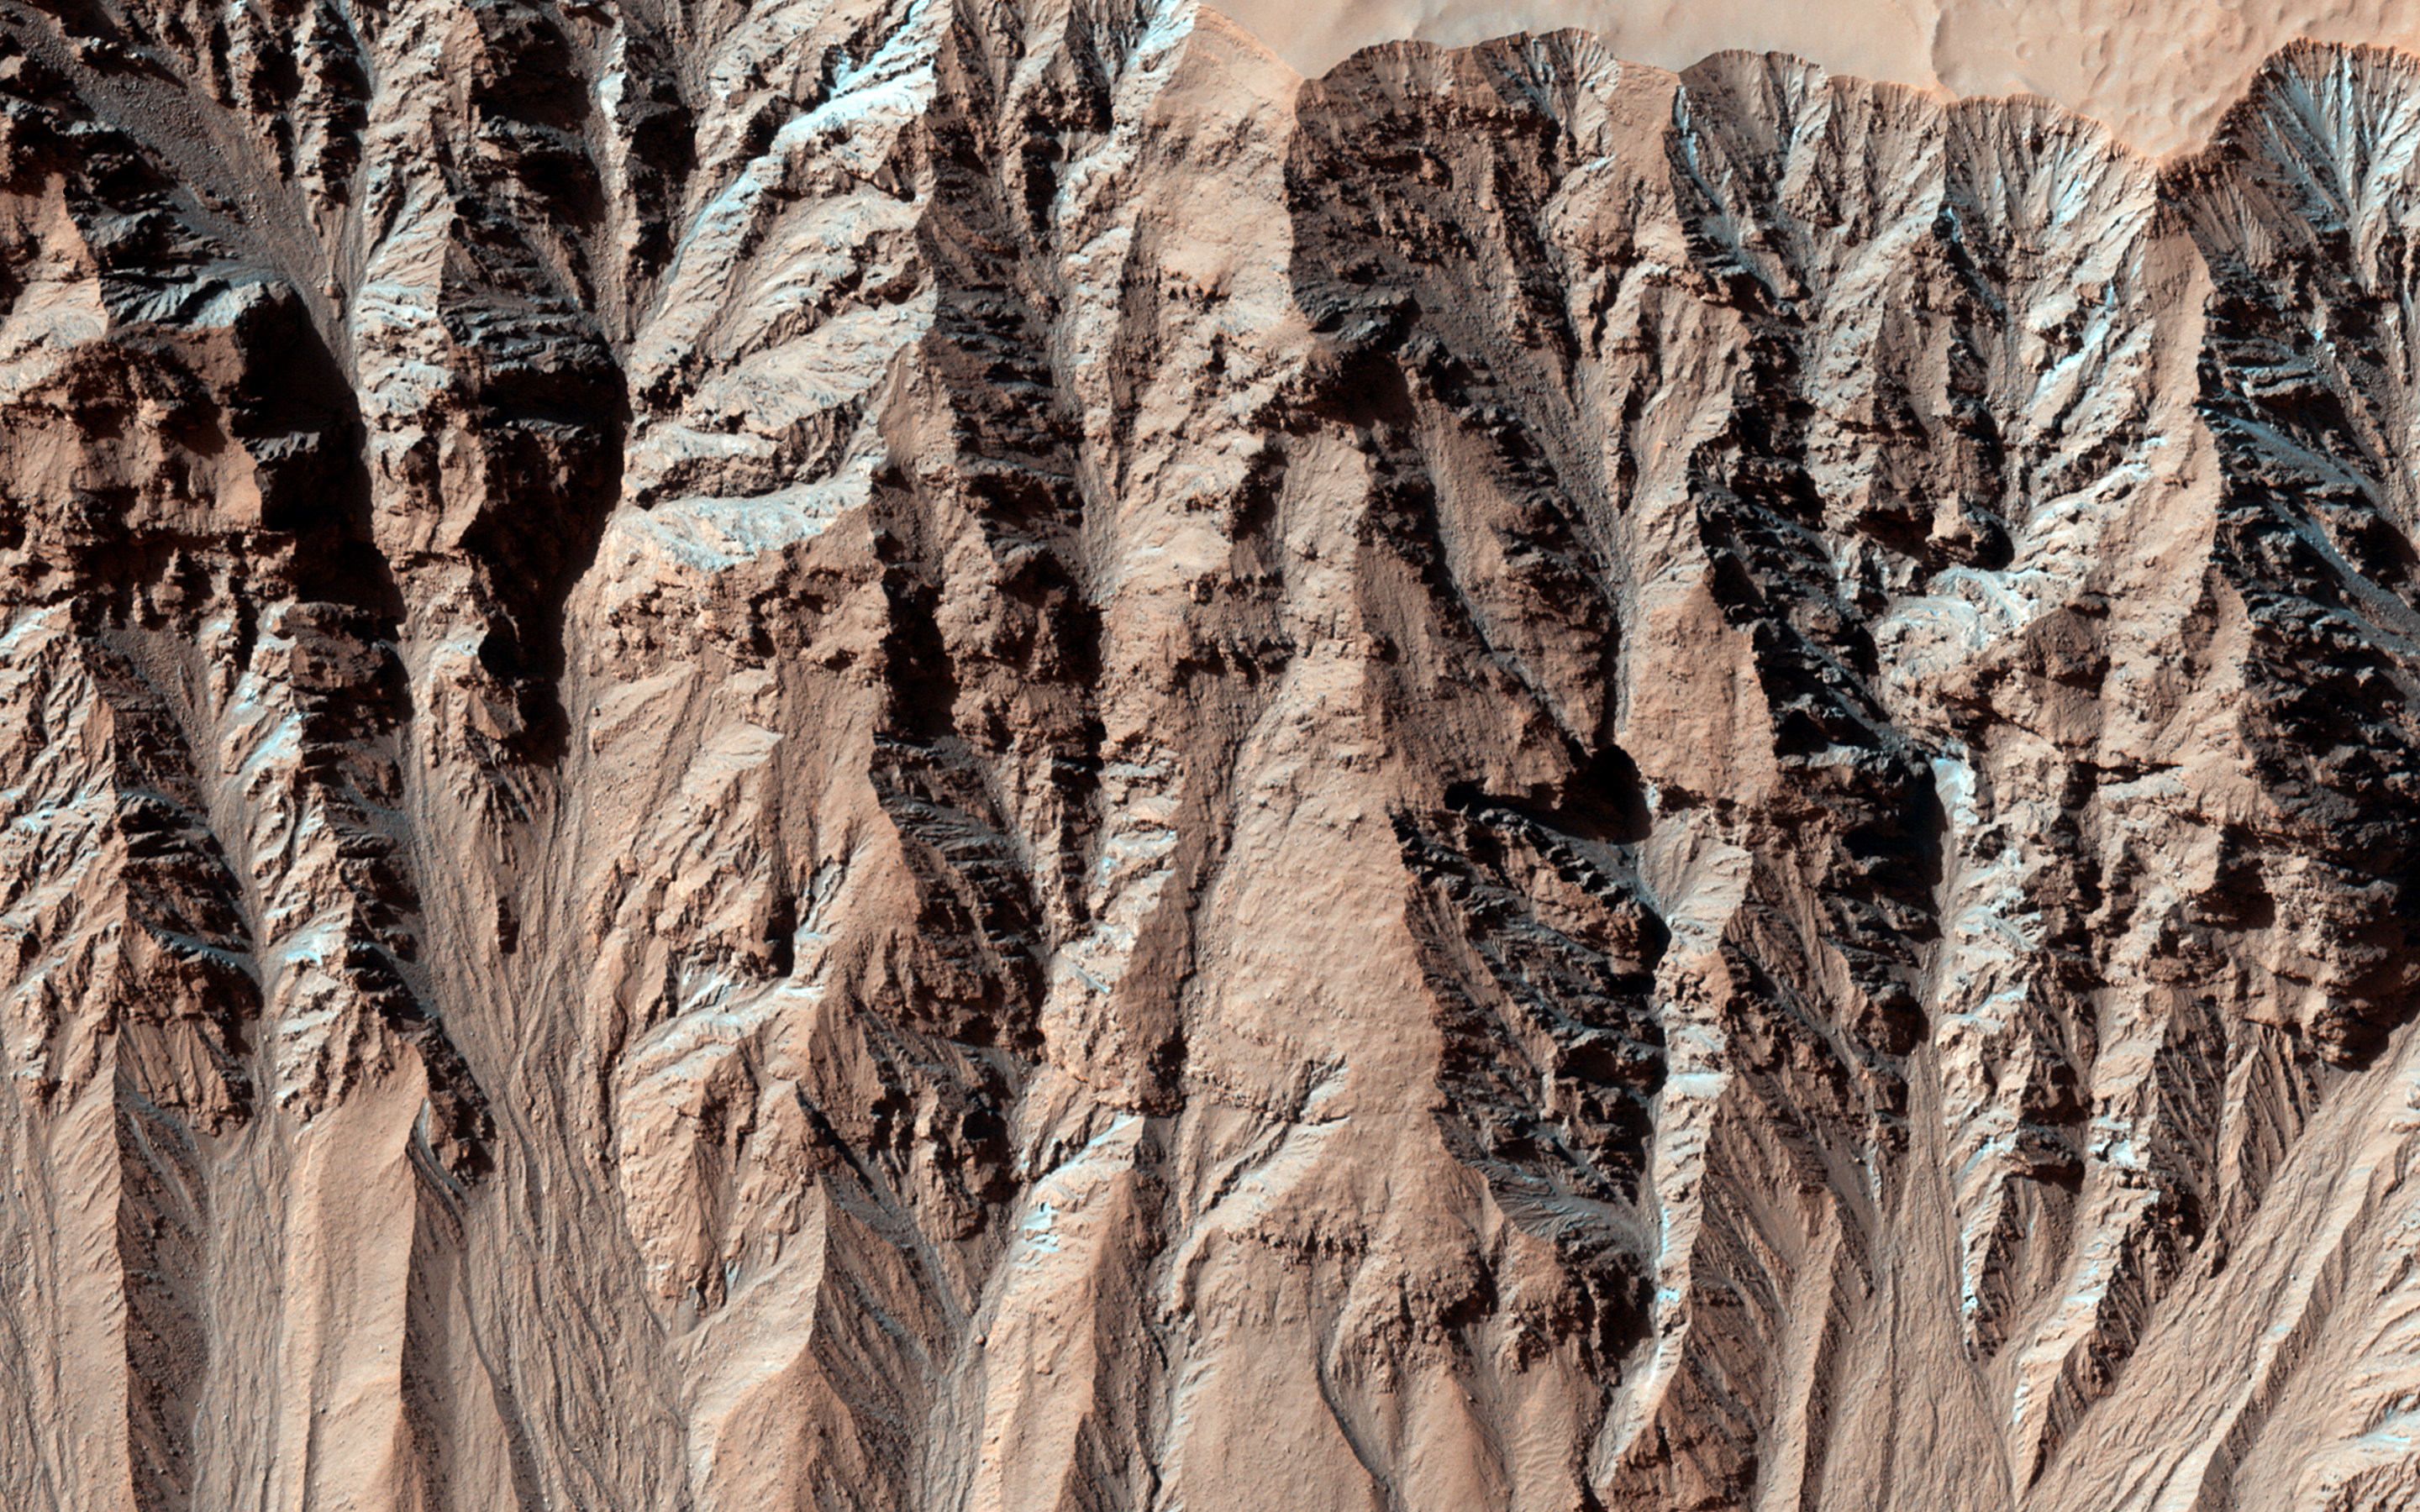

Activity in Martian Gully

This image covers a location that has been imaged several times to look for changes in gullies. A comparison is shown in PIA18400 between the first HiRISE image of the location and one of the more recent views.

A lobate, rubbly flow (noted by the arrows) has been deposited near the mouth of the channel between the time of the two images. Further up the slope, the channel system has been modified by both erosion and deposition. Other images can pin down the timing of this flow more precisely, but it is easier to see the changes between these two because the lighting is similar.

Changes have now been seen in many gullies on Mars, and show that these landforms are evolving rapidly. The timing of the changes is often in winter or early spring, suggesting that they are caused by the carbon dioxide frost that forms in and around most gullies every year.

Each of the cutouts is 150 meters (164 yards) wide, and only shows the bottom of the gully channel. Try looking at the whole gully in both images using HiView — how far up can you find changes?

HiRISE is one of six instruments on NASA’s Mars Reconnaissance Orbiter. The University of Arizona, Tucson, operates HiRISE, which was built by Ball Aerospace & Technologies Corp., Boulder, Colo. NASA’s Jet Propulsion Laboratory, a division of the California Institute of Technology in Pasadena, manages the Mars Reconnaissance Orbiter Project for NASA’s Science Mission Directorate, Washington.

Credit: NASA/JPL-Caltech/Univ. of Arizona